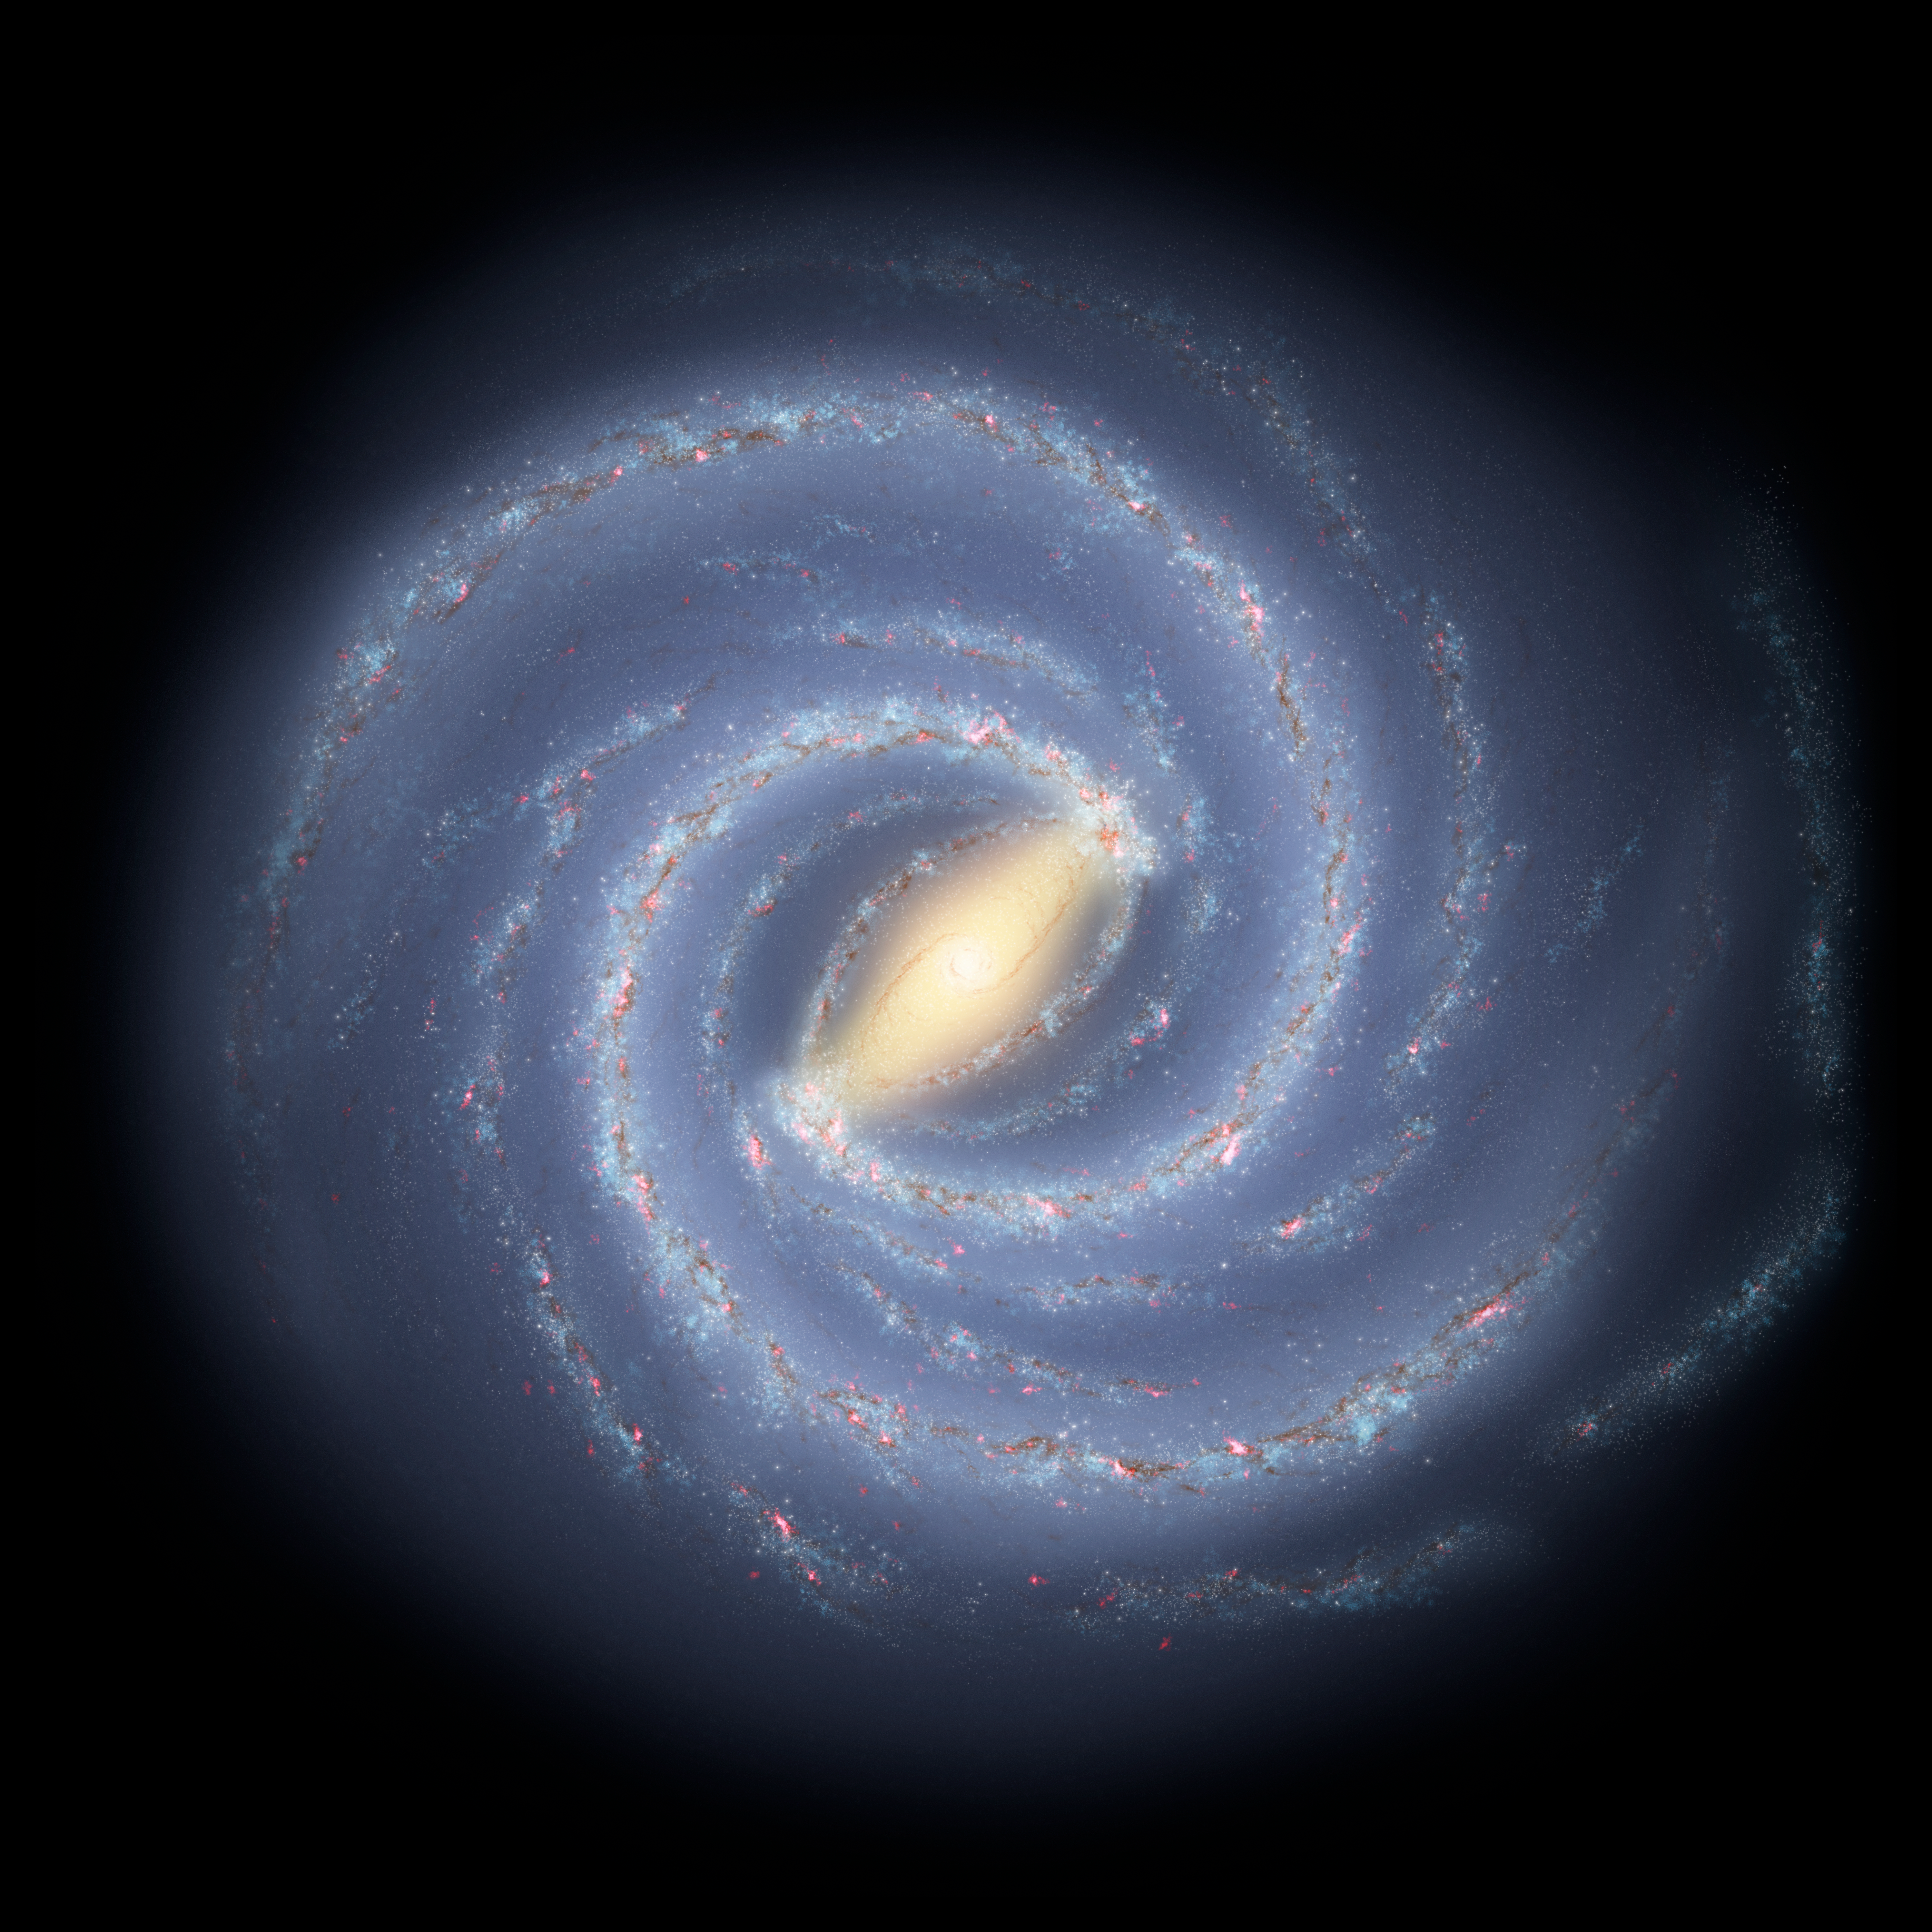

The Milky Way Galaxy

Like early explorers mapping the continents of our globe, astronomers are busy charting the spiral structure of our galaxy, the Milky Way. Using infrared images from NASA's Spitzer Space Telescope, scientists have discovered that the Milky Way's elegant spiral structure is dominated by just two arms wrapping off the ends of a central bar of stars. Previously, our galaxy was thought to possess four major arms.

This artist's concept illustrates the new view of the Milky Way, along with other findings presented at the 212th American Astronomical Society meeting in St. Louis, Mo. The galaxy's two major arms (Scutum-Centaurus and Perseus) can be seen attached to the ends of a thick central bar, while the two now-demoted minor arms (Norma and Sagittarius) are less distinct and located between the major arms. The major arms consist of the highest densities of both young and old stars; the minor arms are primarily filled with gas and pockets of star-forming activity.

The artist's concept also includes a new spiral arm, called the "Far-3 kiloparsec arm," discovered via a radio-telescope survey of gas in the Milky Way. This arm is shorter than the two major arms and lies along the bar of the galaxy.

Our sun lies near a small, partial arm called the Orion Arm, or Orion Spur, located between the Sagittarius and Perseus arms.

Credit: NASA/JPL-Caltech/R. Hurt (SSC/Caltech)